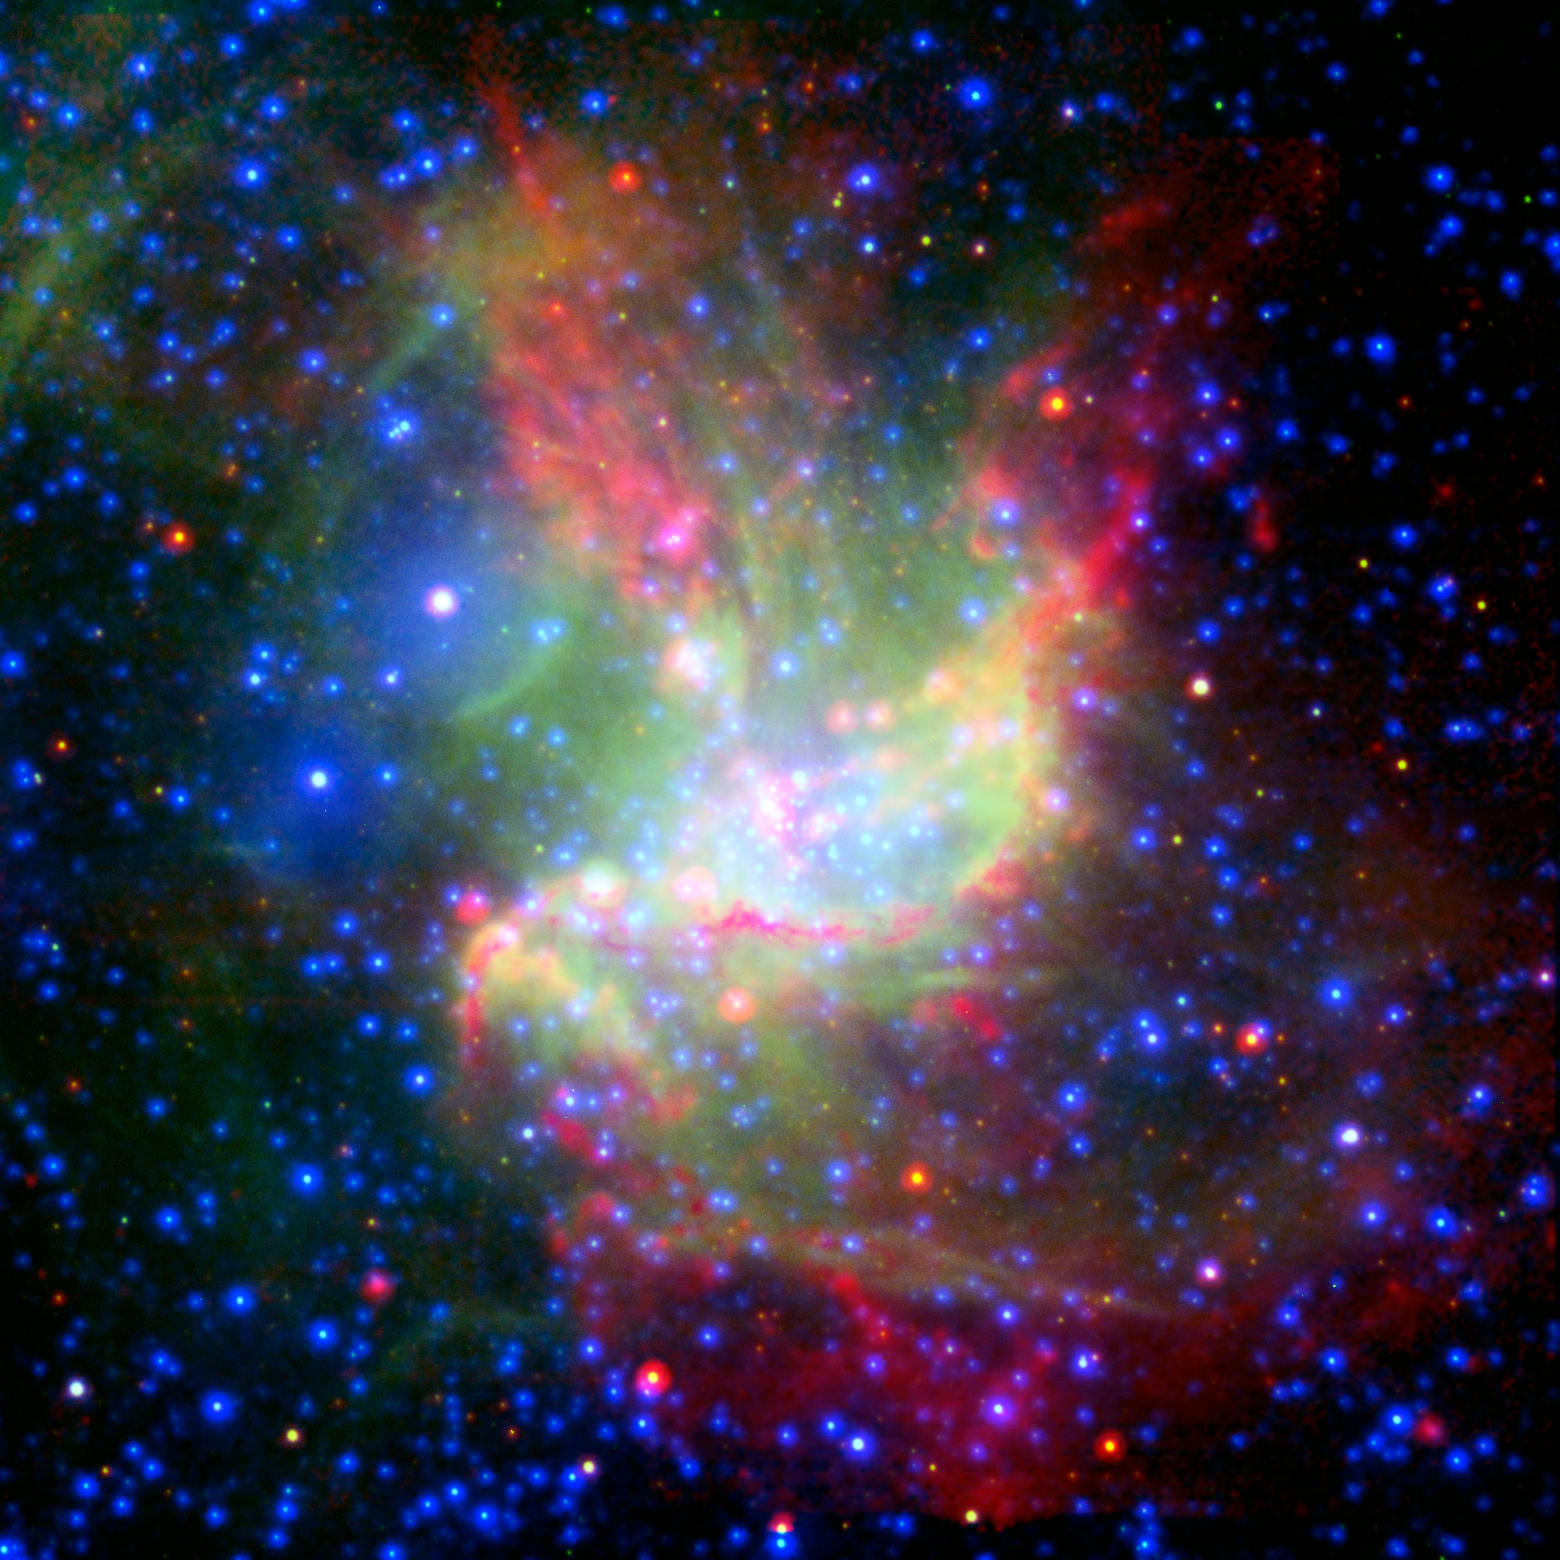

Stellar Work of Art

This painterly portrait of a star-forming cloud, called NGC 346, is a combination of multiwavelength light from NASA's Spitzer Space Telescope (infrared), the European Southern Observatory's New Technology Telescope (visible), and the European Space Agency's XMM-Newton space telescope (X-ray).

The infrared observations highlight cold dust in red, visible data show glowing gas in green, and X-rays show very warm gas in blue. Ordinary stars appear as blue spots with white centers, while young stars enshrouded in dust appear as red spots with white centers.

The colorful picture demonstrates that stars in this region are being created by two different types of triggered star formation -- one involving wind, and the other, radiation. Triggered star formation occurs when massive stars spur new, smaller stars into existence. The first radiation-based mechanism is demonstrated near the center of the cloud. There, radiation from the massive stars is eating away at the surrounding dust cloud, creating shock waves that compress gas and dust into new stars. This compressed material appears as an arc-shaped orange-red filament, while the new stars within this filament are still blanketed with dust and cannot be seen.

The second wind-based mechanism is at play higher up in the cloud. The isolated, pinkish blob of stars at the upper left was triggered by winds from a massive star located to the left of it. This massive star blew up in a supernova explosion 50,000 years ago, but before it died, its winds pushed gas and dust together into new stars. While this massive star cannot be seen in the image, a bubble created when it exploded can be seen near the large, white spot with a blue halo at the upper left (this white spot is actually a collection of three stars).

NGC 346 is the brightest star-forming region in the Small Magellanic Cloud, an irregular dwarf galaxy that orbits our Milky Way galaxy, 210,000 light-years away.

Credit: NASA/JPL-Caltech/XMM/NTT/MPIA